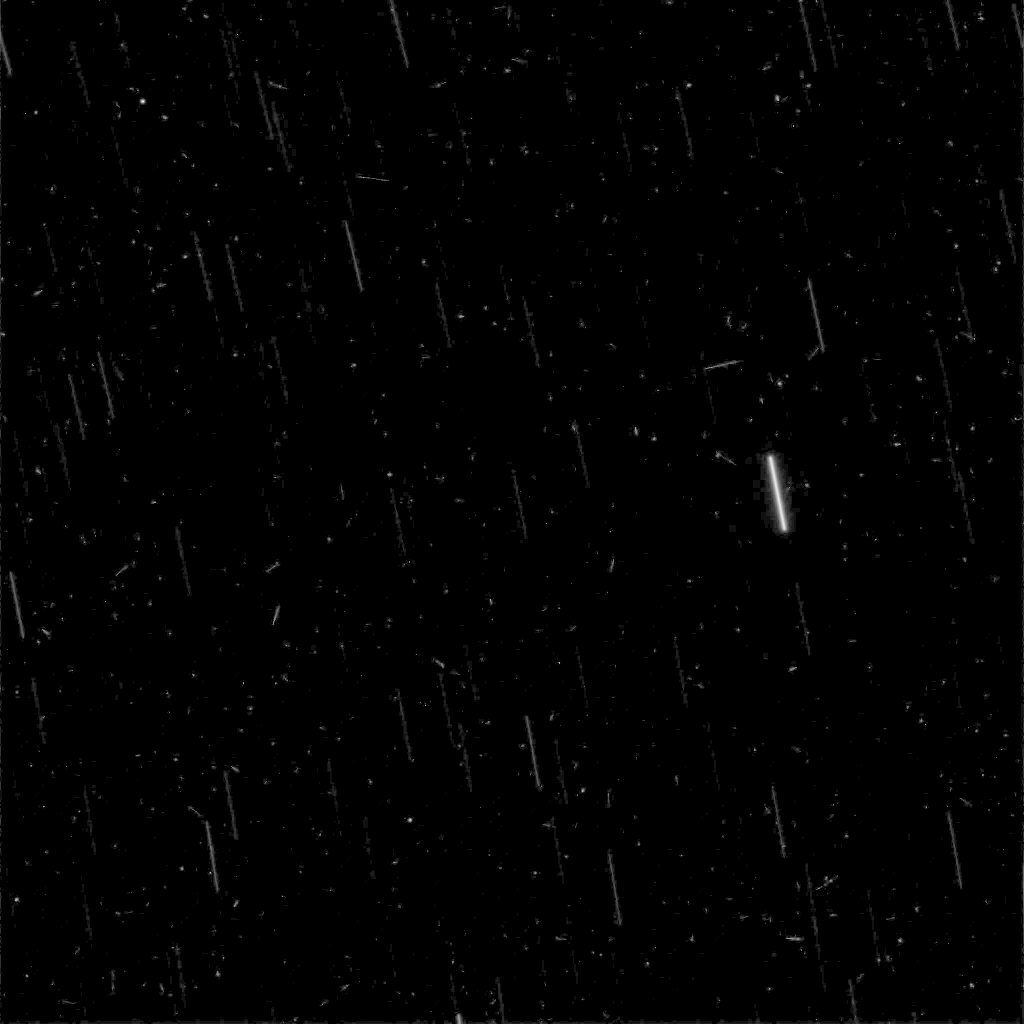

Stars and Cosmic Rays Observed from Mars

In this five-minute exposure taken from the surface of Mars by NASA’s Spirit rover, stars appear as streaks due to the rotation of the planet, and instantaneous cosmic-ray hits appear as points of light.

Spirit took the image with its panoramic camera on March 11, 2004, after waking up during the martian night for a communication session with NASA’s Mars Global Surveyor orbiter. Other exposures were also taken. The images tested the capabilities of the rover for night-sky observations. Scientists will use the results to aid planning for possible future astronomical observations from Mars.

The difference in Mars’ rotation, compared to Earth’s, gives the star trails in this image a different orientation than they would have in a comparable exposure taken from Earth.

Credit: NASA/JPL/Cornell